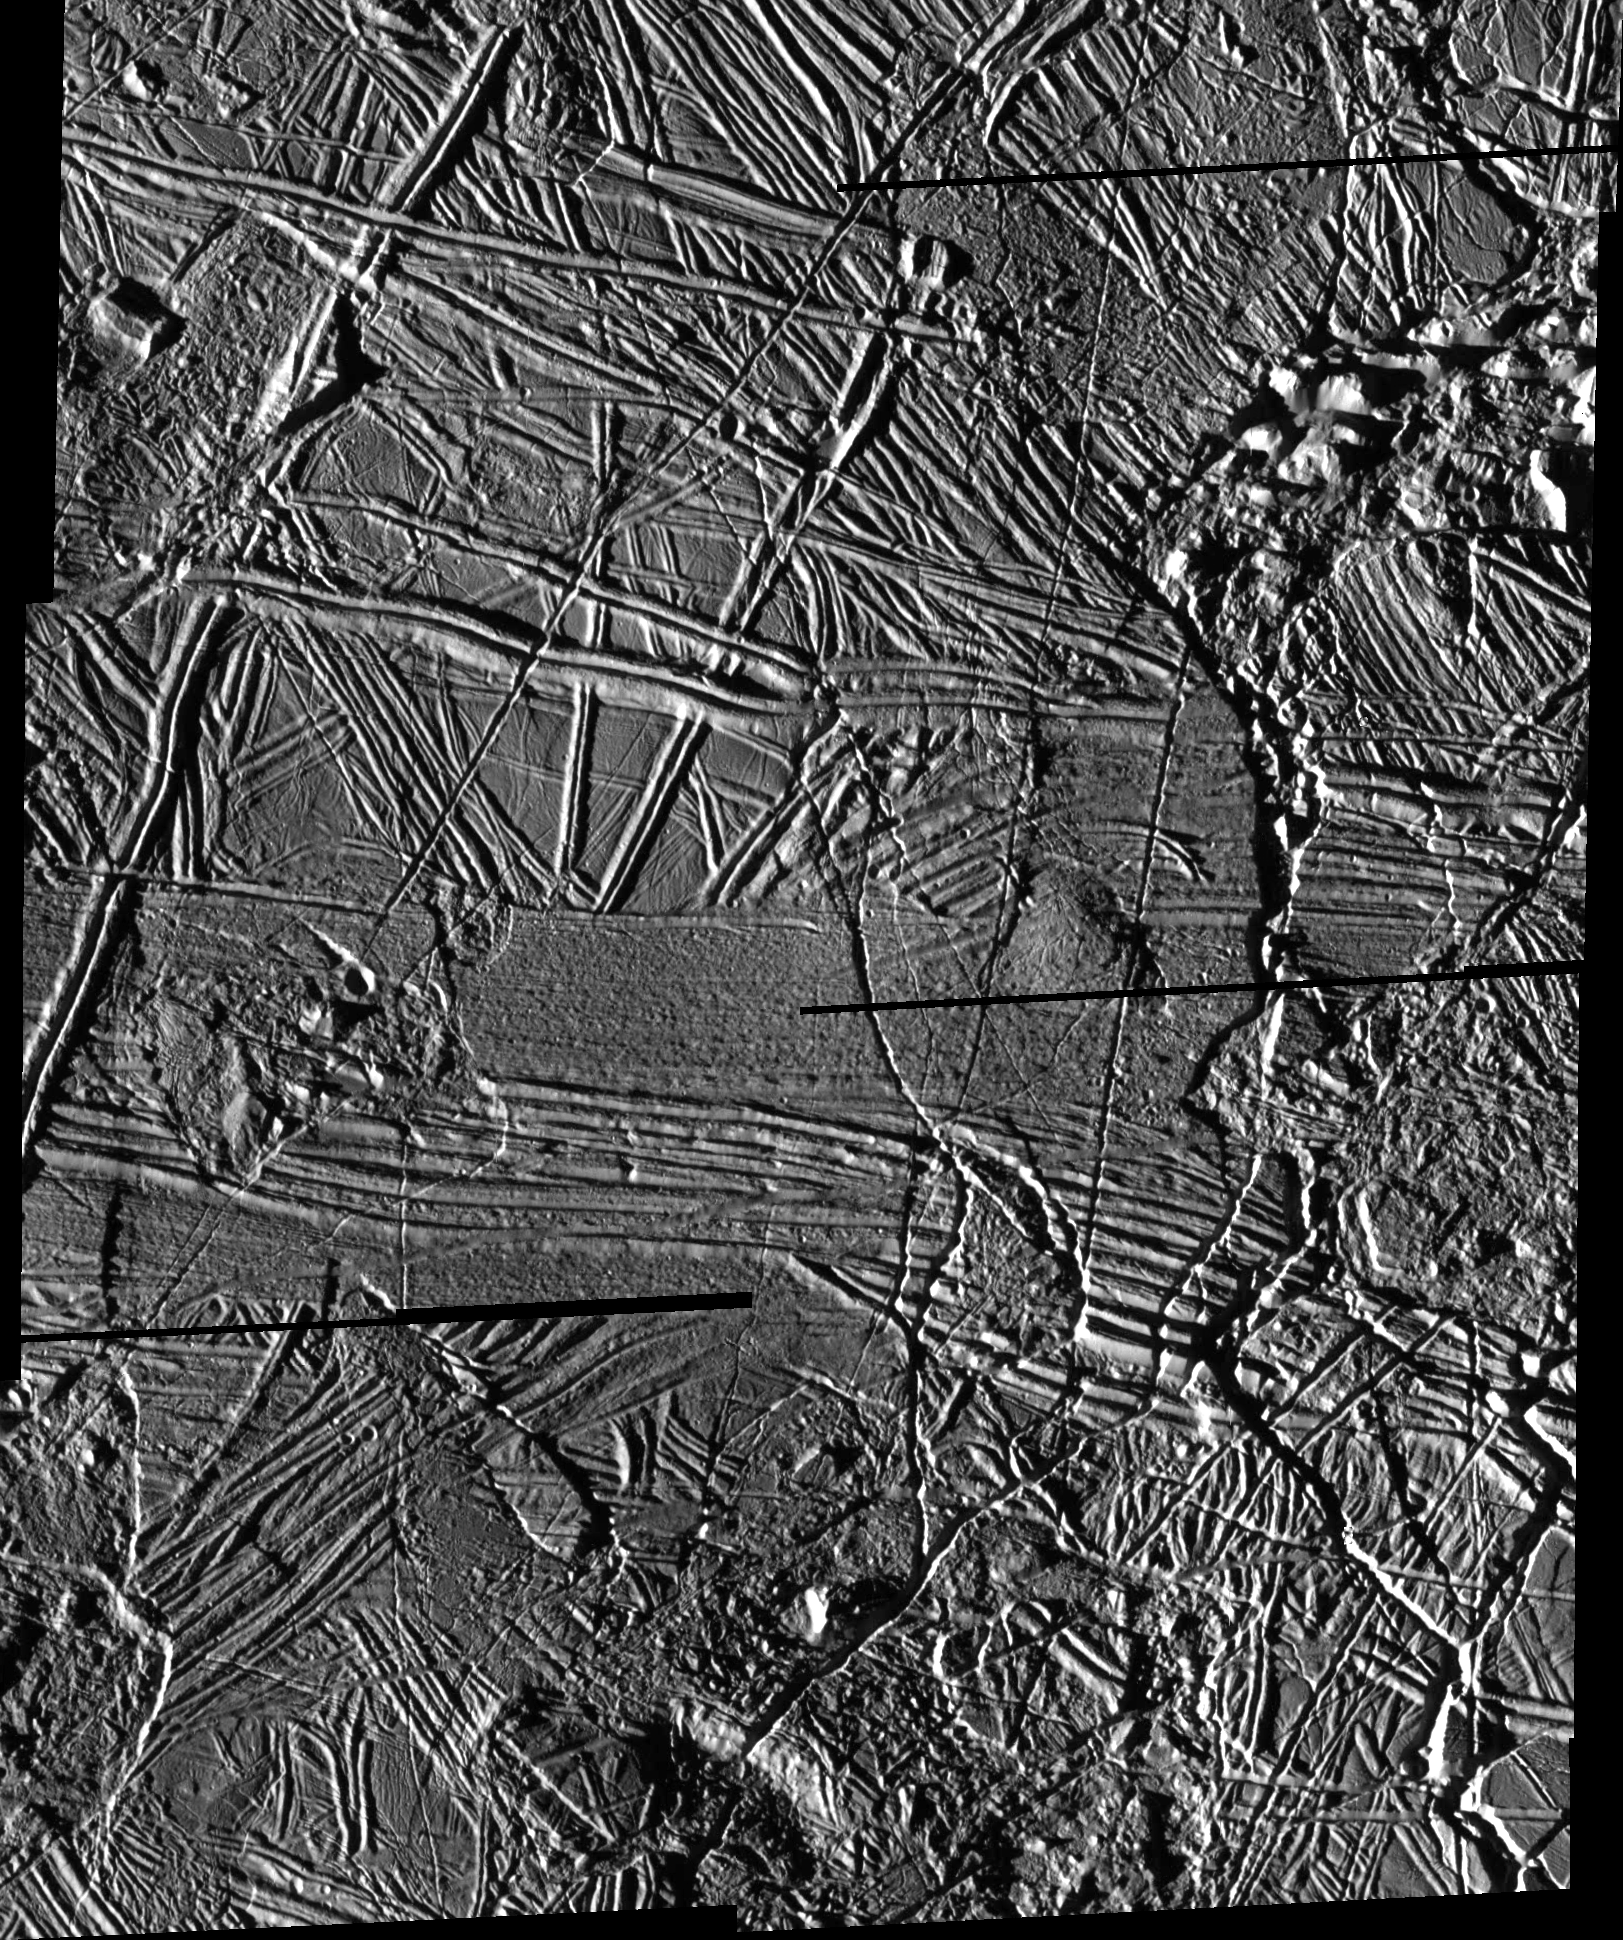

High Resolution Mosaic of Ridges, Plains, and Mountains on Europa

This mosaic shows some of the highest resolution images obtained by the Solid State Imaging (SSI) system on NASA’s Galileo spacecraft during its eleventh orbit around Jupiter. North is to the top of the image. The sun illuminates the scene from the left, showing hundreds of ridges that cut across each other, indicating multiple episodes of ridge formation either by volcanic or tectonic activity within the ice. Also visible in the image are numerous isolated mountains or “massifs.” The highest of these, located in the upper right corner and lower center of the mosaic, are approximately 500 meters (1,640 feet) high. Irregularly shaped areas where the ice surface appears to be lower than the surrounding plains (e.g., in the left-center and lower left corner of the mosaic) may be related to the “chaos” areas of iceberg-like features seen in earlier SSI images of Europa.

The mosaic, centered at 35.4 degrees north latitude and 86.8 degrees west longitude, covers an area of 108 kilometers by 90 kilometers (66 miles by 55 miles). The smallest distinguishable features in the image are about 68 meters (223 feet) across. These images were obtained on November 6, 1997, when the Galileo spacecraft was approximately 3,250 kilometers (1,983 miles) from Europa.

The Jet Propulsion Laboratory, Pasadena, CA manages the mission for NASA’s Office of Space Science, Washington, DC. JPL is a division of California Institute of Technology.

Credit: NASA/JPL